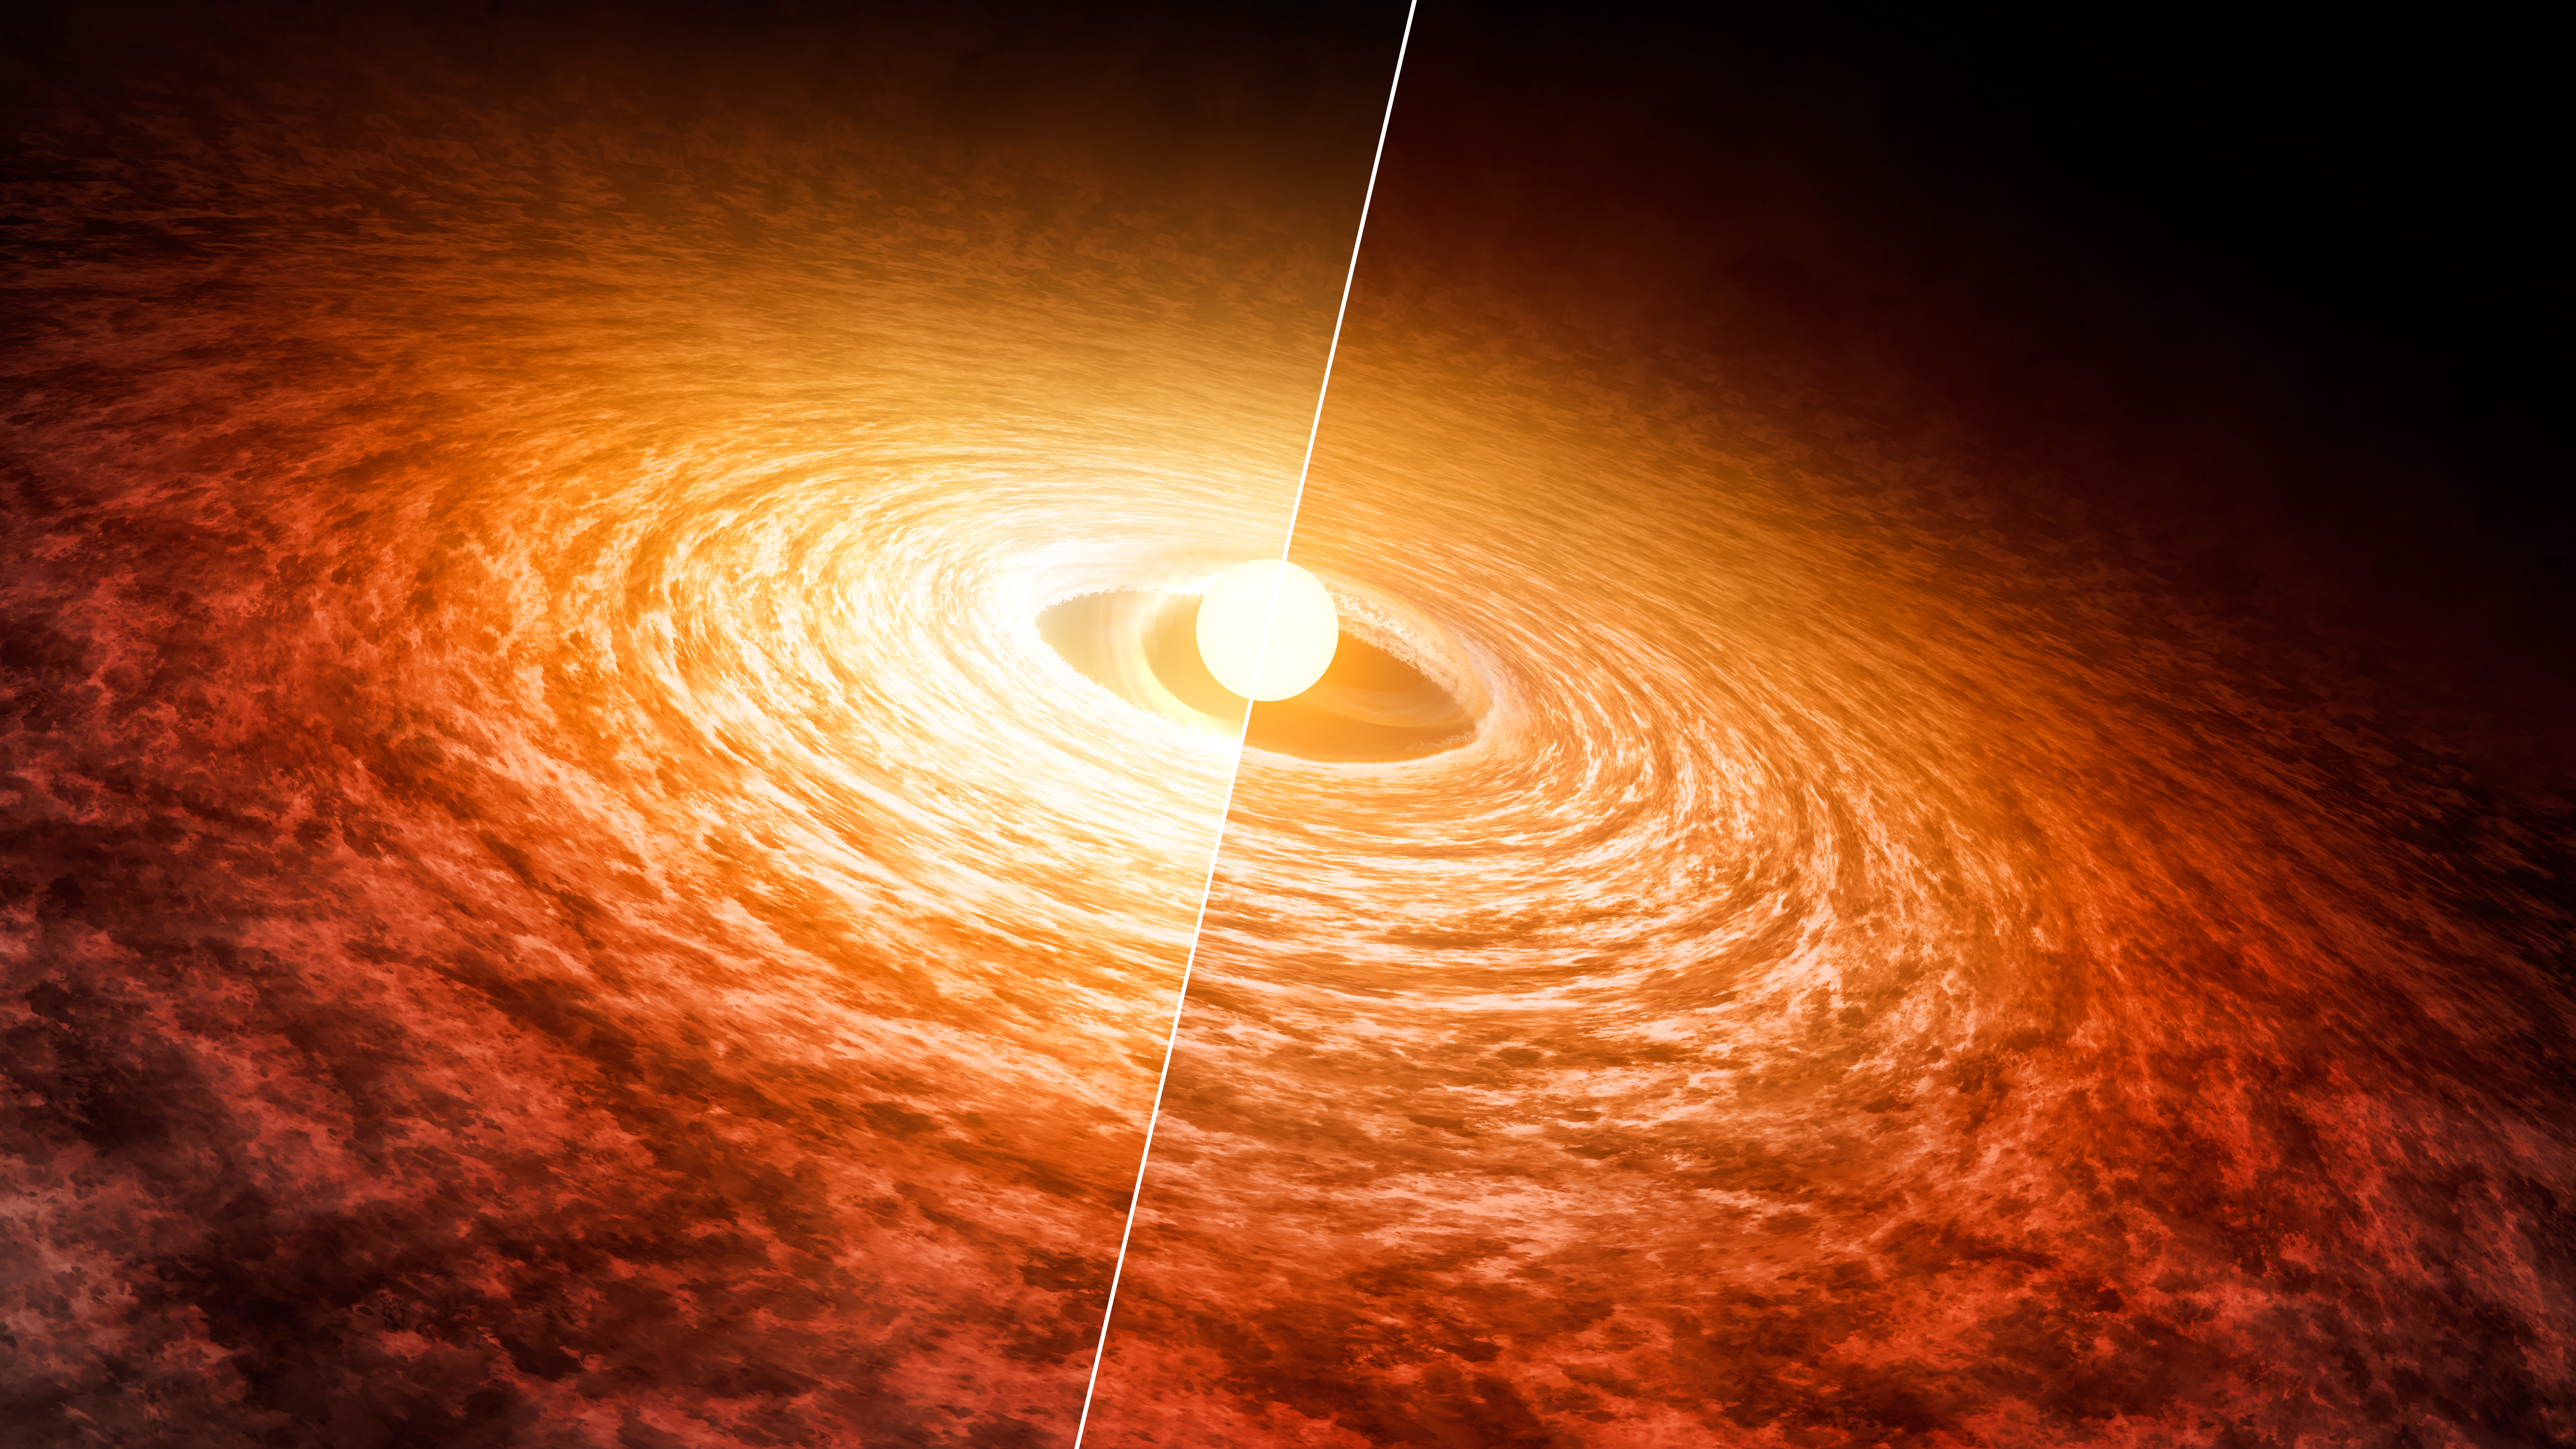

Dimming of FU Orionis (Artist’s Concept)

This artist’s concept illustrates how the brightness of outbursting star FU Orionis has been slowly fading since its initial flare-up in 1936. The star is pictured with the disk of material that surrounds it. Researchers found that it has dimmed by about 13 percent at short infrared wavelengths from 2004 (left) to 2016 (right).

The 2004 data were collected with NASA’s Spitzer Space Telescope, and the 2016 data were collected with the Stratospheric Observatory for Infrared Astronomy (SOFIA).

FU Orionis is a few hundred thousand years old. It is possible that when our sun was younger, it also went through a period of intense brightening followed by dimming.

These results were presented at the American Astronomical Society meeting in June 2016 in San Diego.

NASA’s Jet Propulsion Laboratory, Pasadena, Calif., manages the Spitzer Space Telescope mission for NASA’s Science Mission Directorate, Washington. Science operations are conducted at the Spitzer Science Center at the California Institute of Technology in Pasadena. Spacecraft operations are based at Lockheed Martin Space Systems Company, Littleton, Colorado. Data are archived at the Infrared Science Archive housed at the Infrared Processing and Analysis Center at Caltech. Caltech manages JPL for NASA.

Credit: NASA/JPL-Caltech